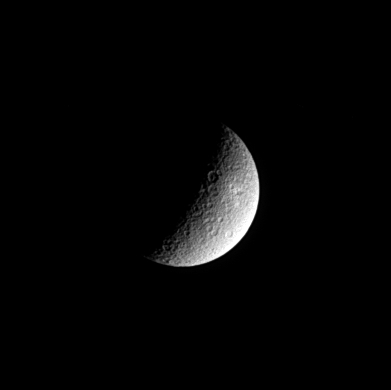

Rhea’s Ancient Surface

The sunlight angle in this sharp view of Saturn’s second-largest moon, Rhea, highlights the moon’s crater-strewn surface. Cassini will fly past Rhea on Nov. 26, 2005, at a distance of only 500 kilometers (311 miles) and will obtain very high resolution images at that time. Rhea’s diameter is 1,528 kilometers (949 miles).

This view shows mainly the hemisphere of Rhea that faces away from Saturn. The image was taken in visible light with the Cassini spacecraft narrow angle camera on Nov. 1, 2004, at a distance of 1.6 million kilometers (994,000 miles) from Rhea and at a Sun-Rhea-spacecraft, or phase, angle of 102 degrees. North is up. The image scale is about 10 kilometers (6 miles) per pixel. The image has been slightly contrast enhanced to aid visibility of surface features.

The Cassini-Huygens mission is a cooperative project of NASA, the European Space Agency and the Italian Space Agency. The Jet Propulsion Laboratory, a division of the California Institute of Technology in Pasadena, manages the mission for NASA’s Science Mission Directorate, Washington, D.C. The Cassini orbiter and its two onboard cameras were designed, developed and assembled at JPL. The imaging team is based at the Space Science Institute, Boulder, Colo.

Credit: NASA/JPL/Space Science Institute